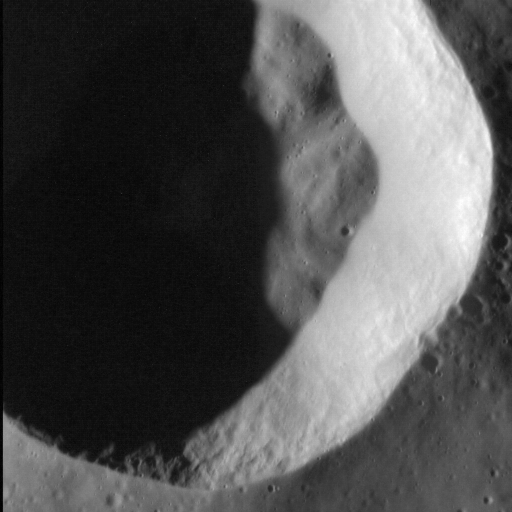

Looking Into the Dark

This dramatic image, where north is to the right, shows a simple crater some 11 km in diameter, located within the 290-km-diameter Mendelssohn basin. Its sharp rim indicates that this crater is a comparatively young feature, though some parts of the crater wall have slumped onto the floor. The high resolution of this image shows distinctive textures along the crater walls.

This image was acquired as a high-resolution targeted observation. Targeted observations are images of a small area on Mercury’s surface at resolutions much higher than the 200-meter/pixel morphology base map. It is not possible to cover all of Mercury’s surface at this high resolution, but typically several areas of high scientific interest are imaged in this mode each week.

Date acquired: July 21, 2012
Image Mission Elapsed Time (MET): 251400686
Image ID: 2244179
Instrument: Narrow Angle Camera (NAC) of the Mercury Dual Imaging System (MDIS)
Center Latitude: 70.28°
Center Longitude: 105.38° E
Resolution: 19 meters/pixel
Scale: The field of view in this image is approx. 9.7 km (2.3 mi.) across
Incidence Angle: 76.9°
Emission Angle: 11.0°
Phase Angle: 87.9°

The MESSENGER spacecraft is the first ever to orbit the planet Mercury, and the spacecraft’s seven scientific instruments and radio science investigation are unraveling the history and evolution of the Solar System’s innermost planet. Visit the Why Mercury? section of this website to learn more about the key science questions that the MESSENGER mission is addressing. During the one-year primary mission, MDIS acquired 88,746 images and extensive other data sets. MESSENGER is now in a year-long extended mission, during which plans call for the acquisition of more than 80,000 additional images to support MESSENGER’s science goals.

These images are from MESSENGER, a NASA Discovery mission to conduct the first orbital study of the innermost planet, Mercury. For information regarding the use of images, see the MESSENGER image use policy.

Credit: NASA/Johns Hopkins University Applied Physics Laboratory/Carnegie Institution of Washington